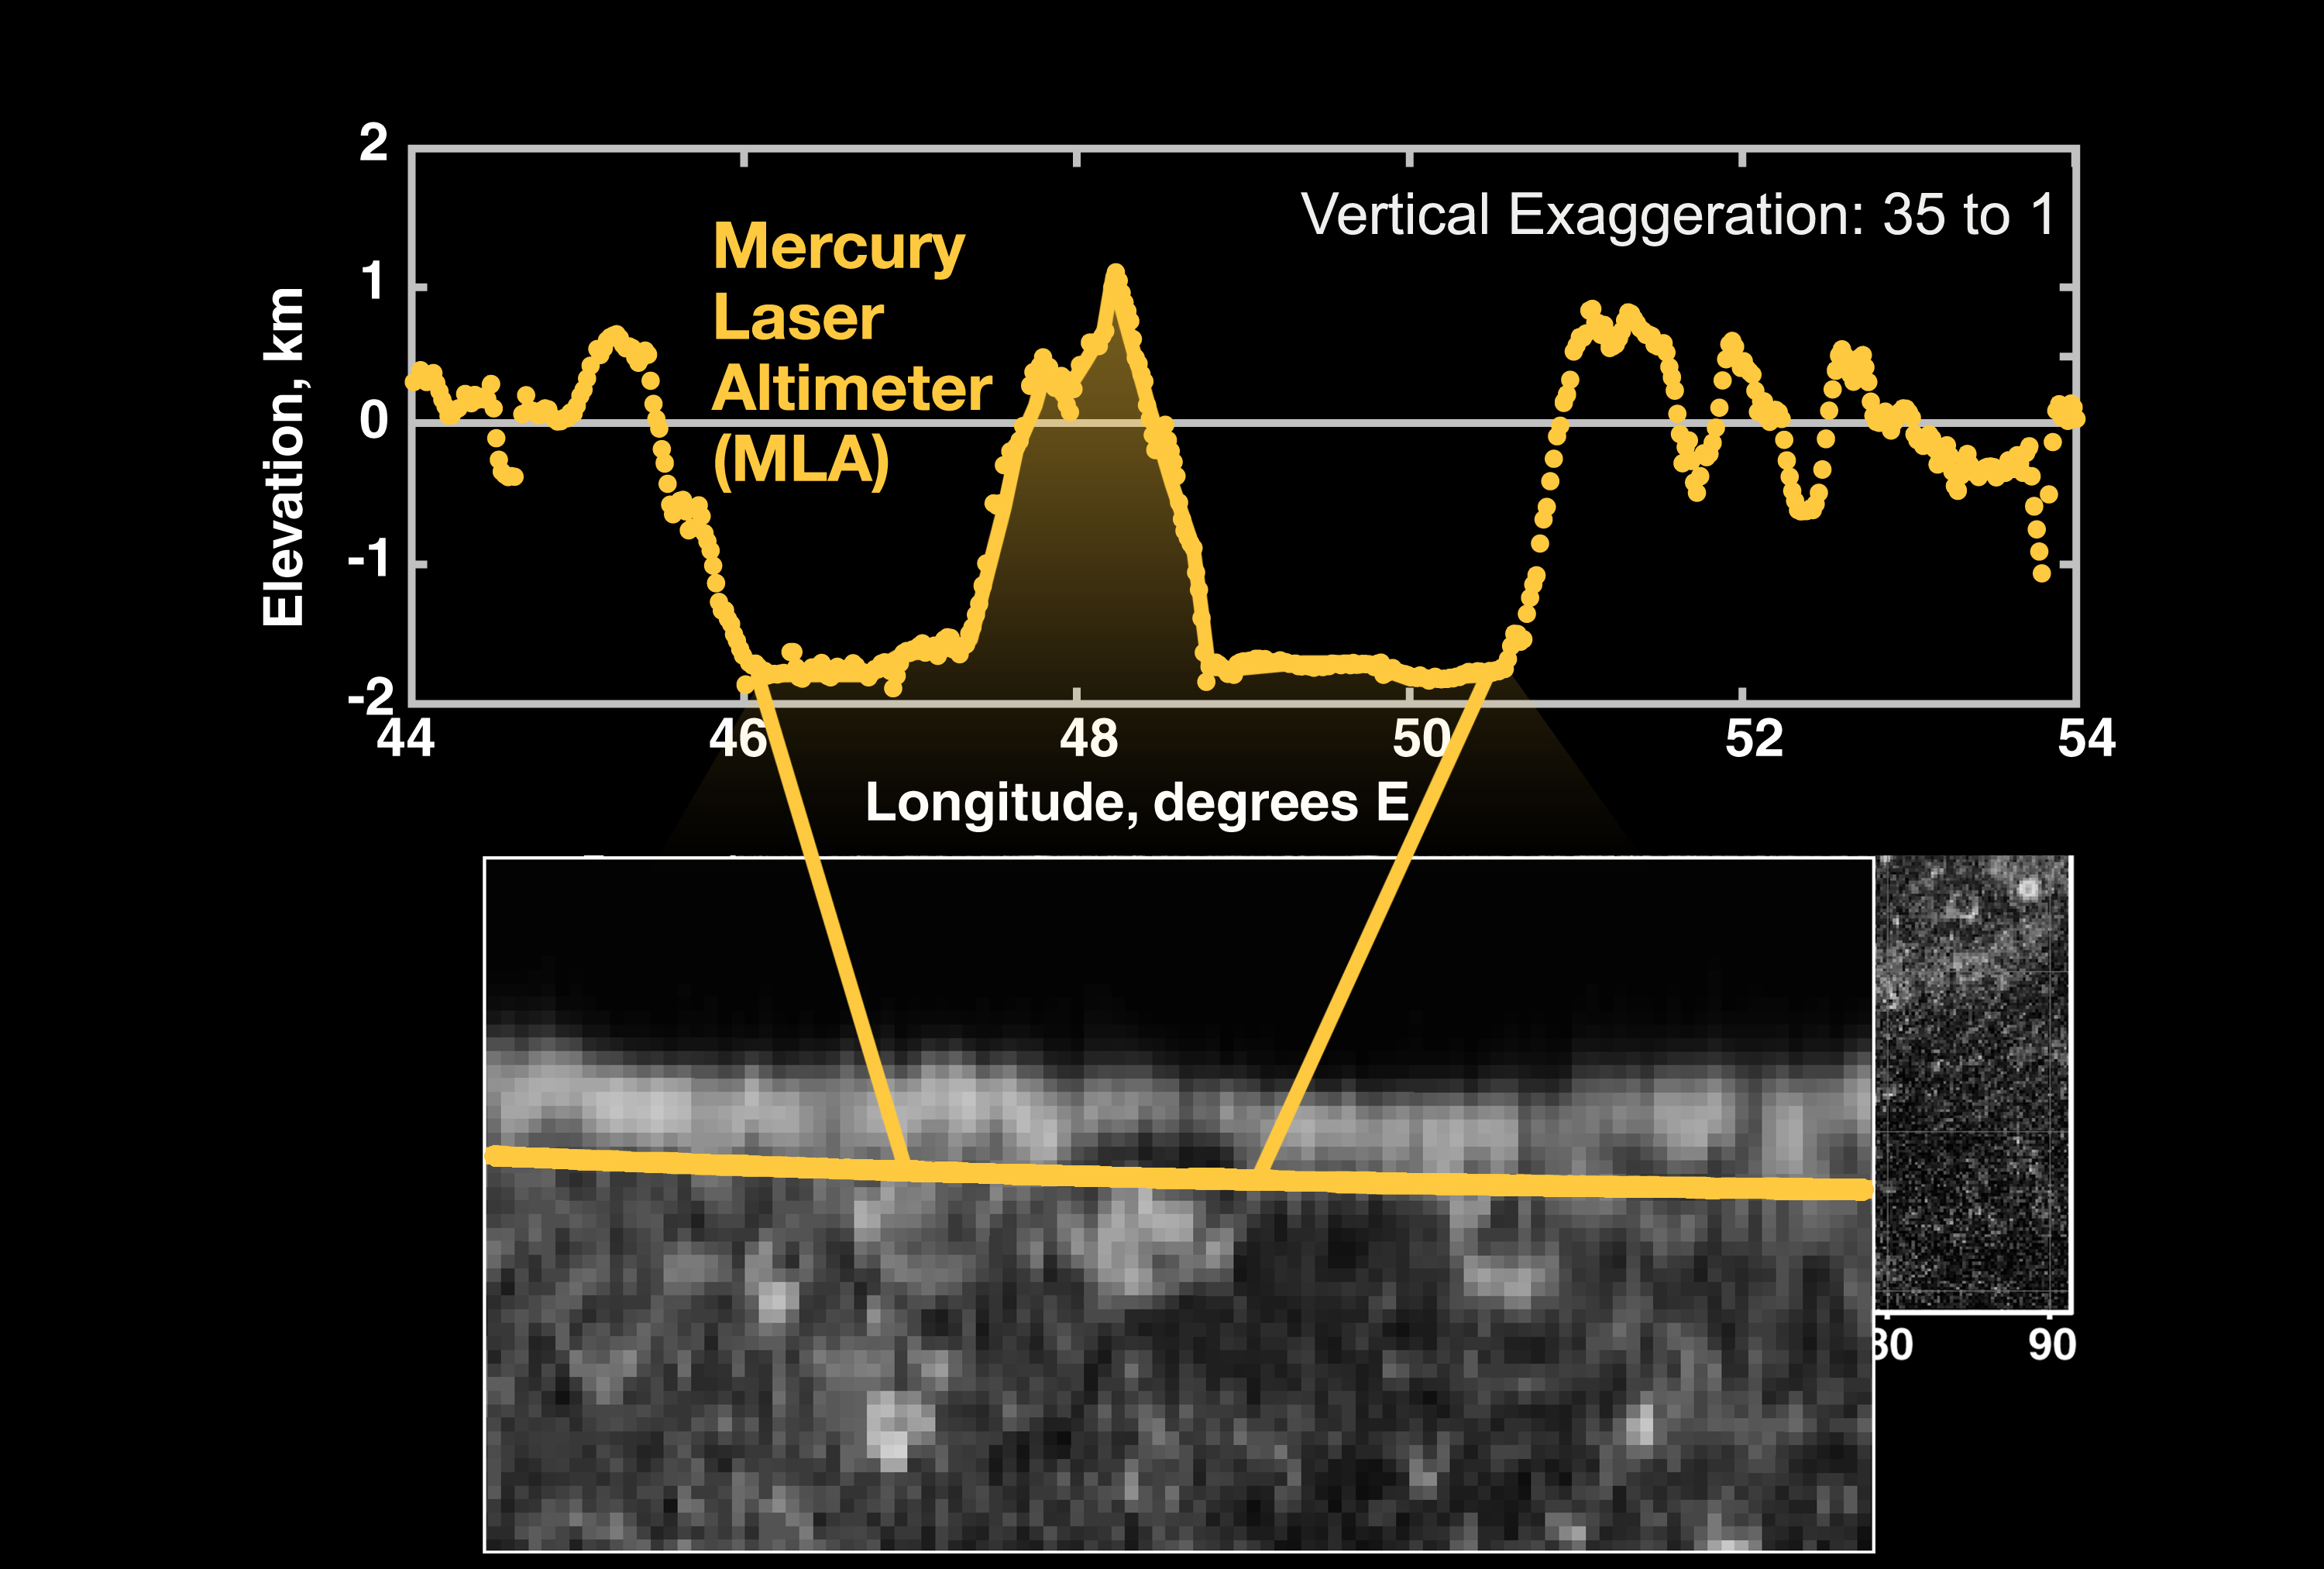

Topographic Close-up

A close-up of the Mercury Laser Altimeter (MLA) profile of Mercury acquired during MESSENGER’s first Mercury flyby on January 14, 2008. Comparison with an Arecibo radar image mosaic (bottom) provided by Harmon and co-workers shows that the two largest depressions are adjacent impact craters. The craters have rim-to-rim diameters of 107 km (left) and 122 km (right). The root mean square roughness of the floor the larger crater is ~35 m. The vertical exaggeration in the figure is 35:1.

These images are from MESSENGER, a NASA Discovery mission to conduct the first orbital study of the innermost planet, Mercury. For information regarding the use of images, see the MESSENGER image use policy.

Credit: NASA/Goddard Space Flight Center/Cornell University/Johns Hopkins University Applied Physics Laboratory/Carnegie Institution of Washington